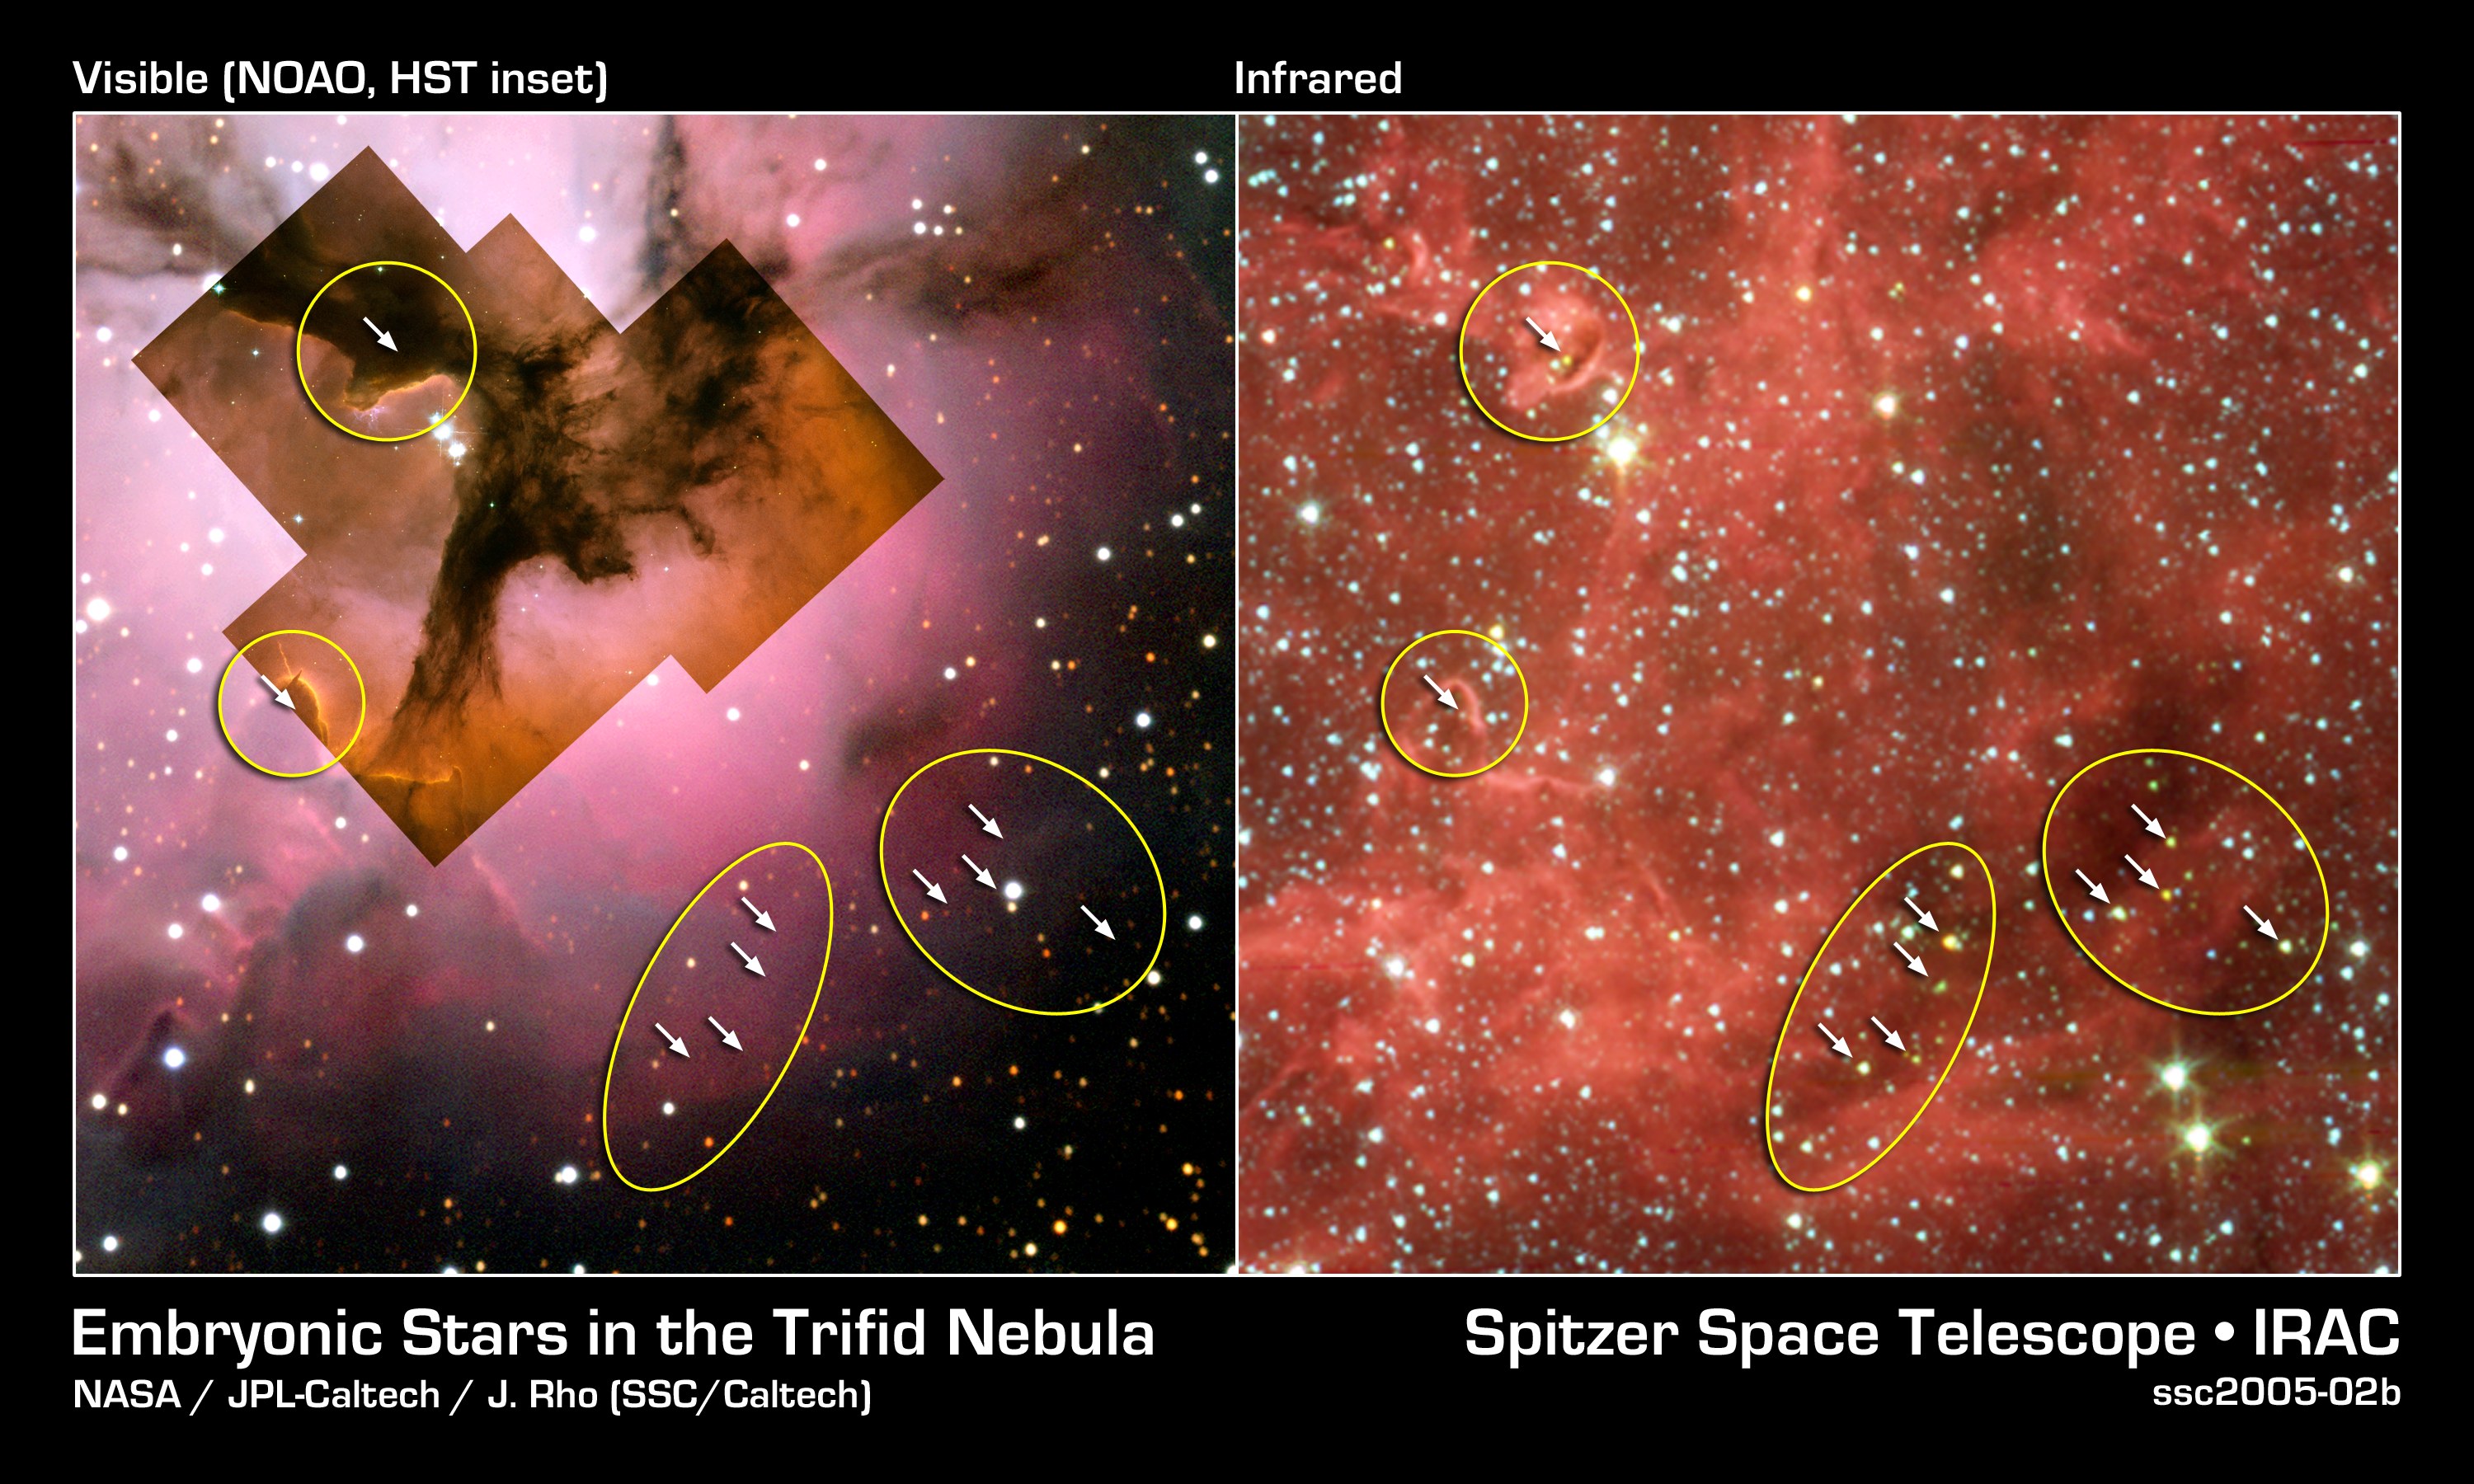

Stellar 'Incubators' Seen Cooking up Stars

This image composite compares visible-light views with an infrared view from NASA's Spitzer Space Telescope of the glowing Trifid Nebula, a giant star-forming cloud of gas and dust located 5,400 light-years away in the constellation Sagittarius.

Visible-light images of the Trifid taken with NASA's Hubble Space Telescope, Baltimore, Md. (inside left) and the National Optical Astronomy Observatory, Tucson, Ariz., (outside left) show a murky cloud lined with dark trails of dust. Data of this same region from the Institute for Radioastronomy millimeter telescope in Spain revealed four dense knots, or cores, of dust (outlined by yellow circles), which are "incubators" for embryonic stars. Astronomers thought these cores were not yet ripe for stars, until Spitzer spotted the warmth of rapidly growing massive embryos tucked inside.

These embryos are indicated with arrows in the false-color Spitzer picture (right), taken by the telescope's infrared array camera. The same embryos cannot be seen in the visible-light pictures (left). Spitzer found clusters of embryos in two of the cores and only single embryos in the other two. This is one of the first times that multiple embryos have been observed in individual cores at this early stage of stellar development.

Credit: NASA/JPL-Caltech/J. Rho (SSC/Caltech)